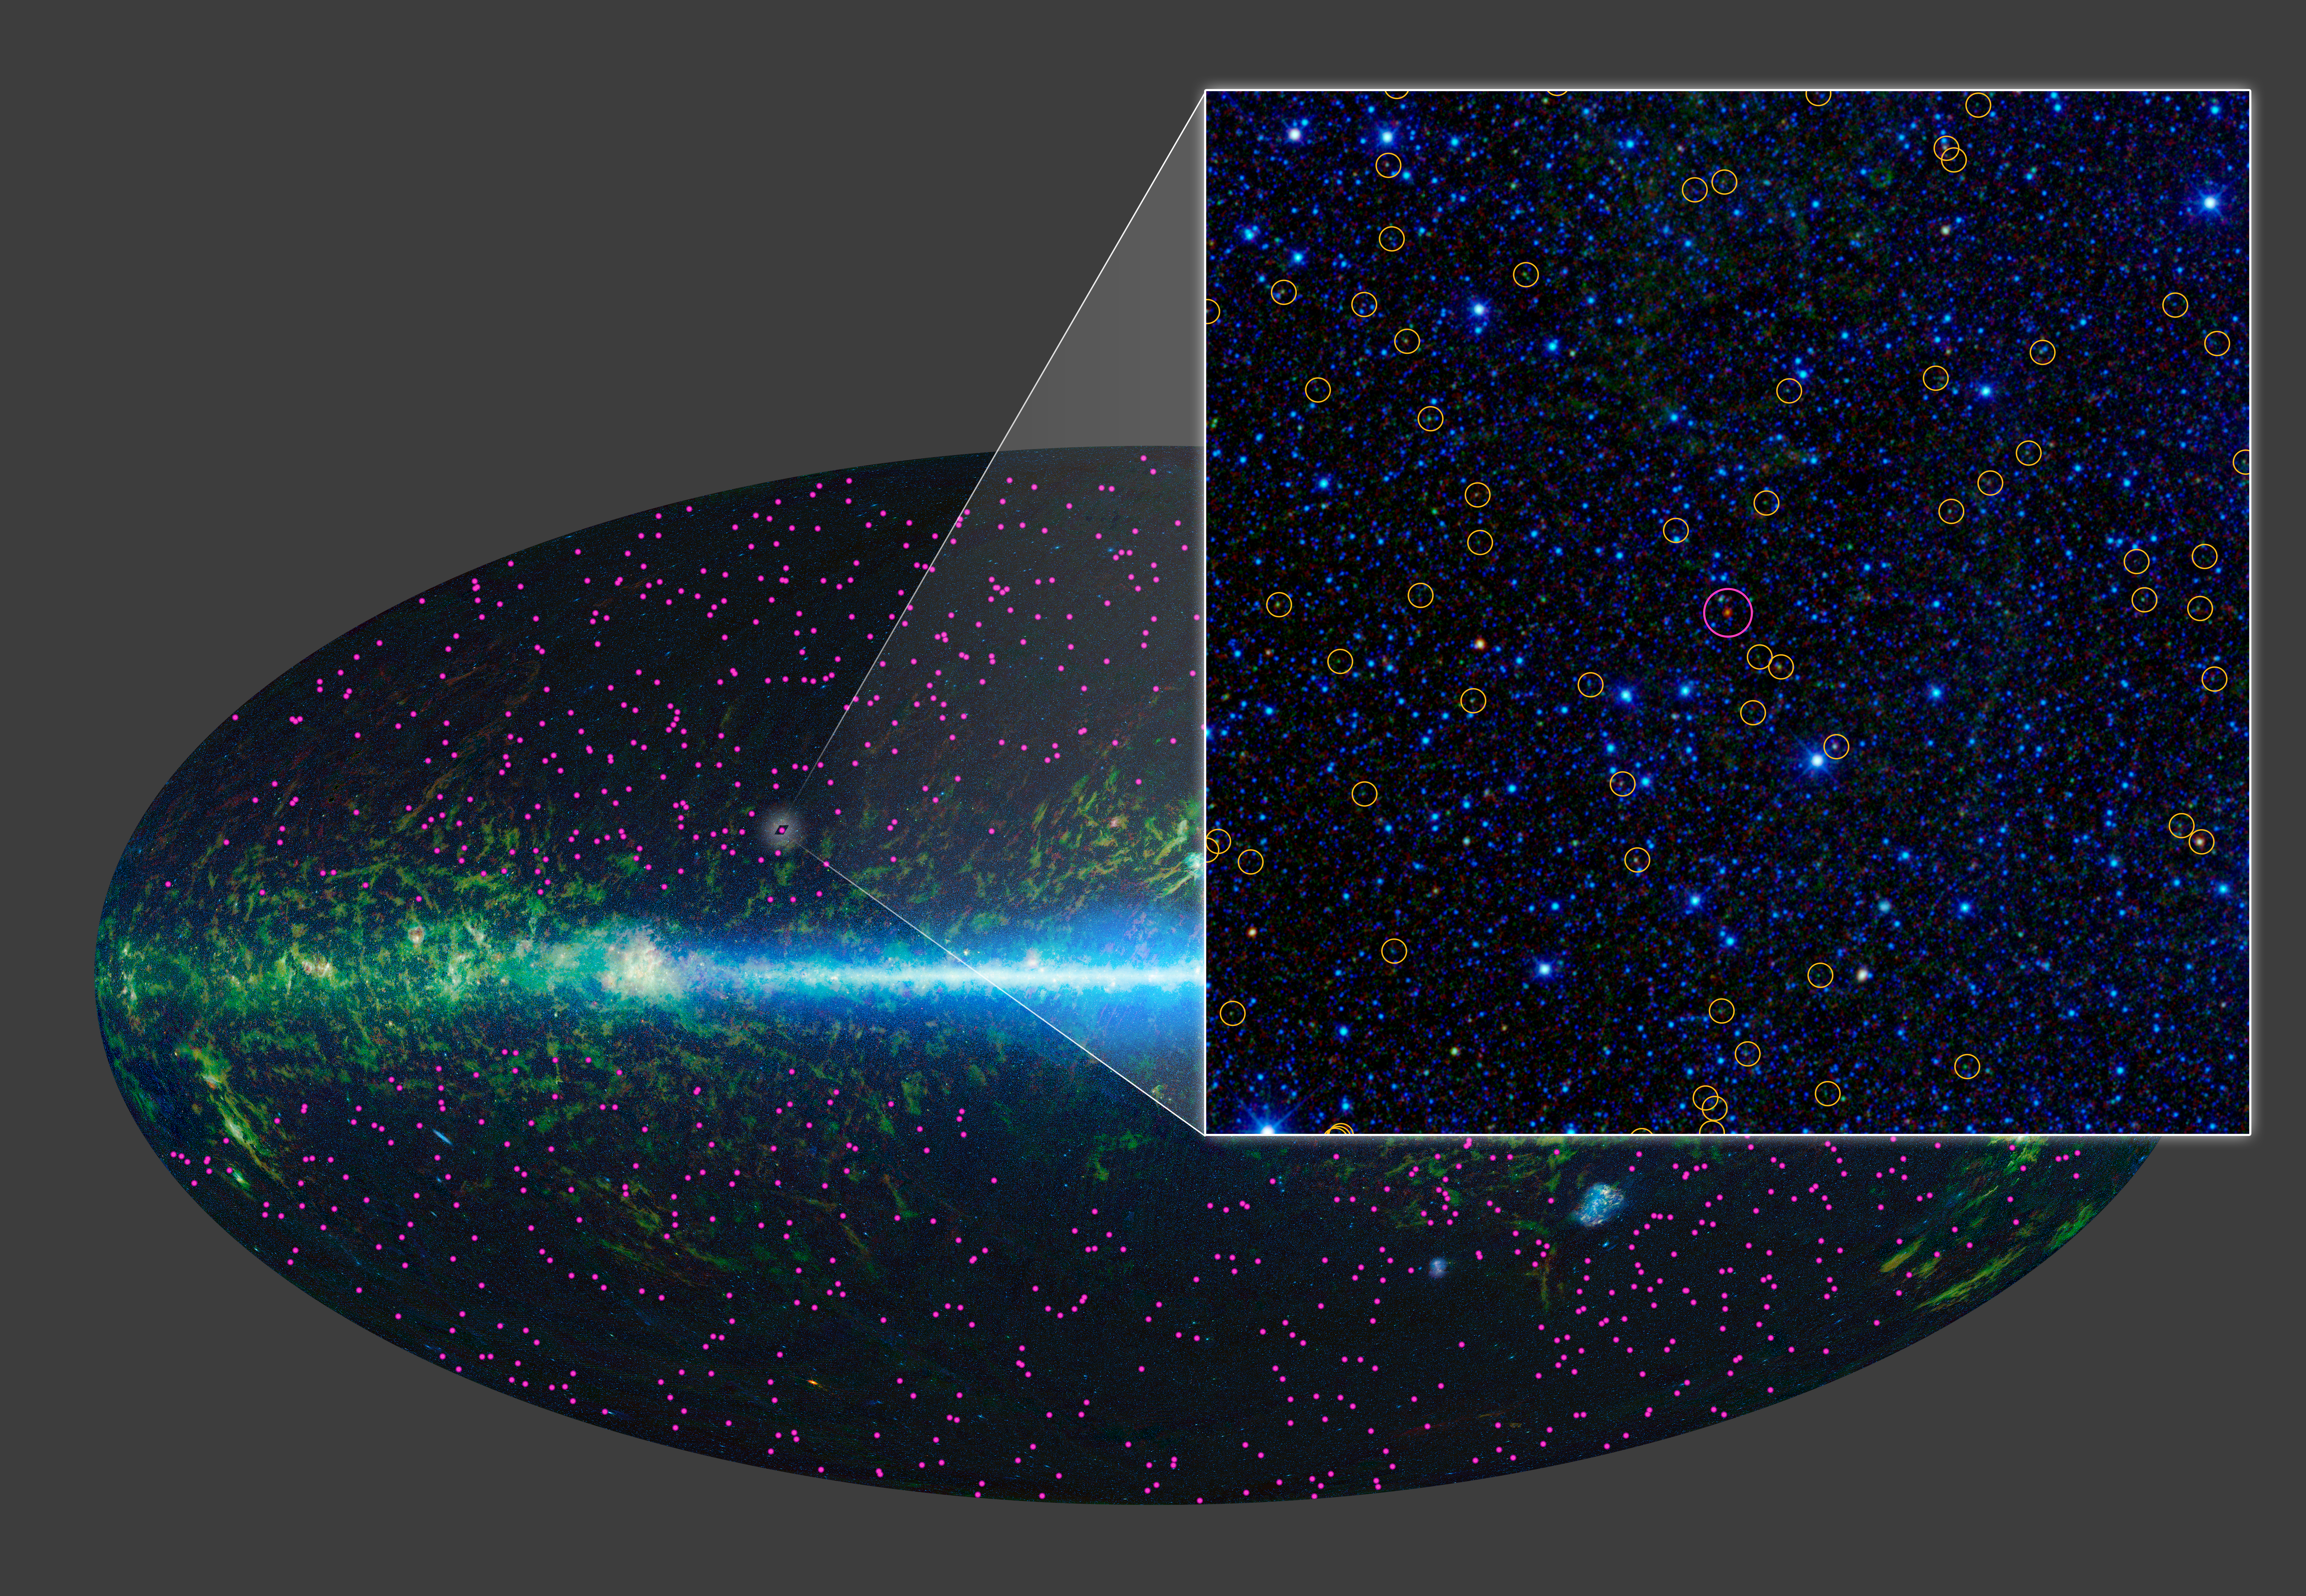

Extremely Bright and Extremely Rare

This image zooms in on the region around the first “hot DOG” (red object in magenta circle), discovered by NASA’s Wide-field Infrared Survey Explorer, or WISE. Hot DOGs are hot dust-obscured galaxies. Follow-up observations with the W.M. Keck Observatory on Mauna Kea, Hawaii, show this source is over 10 billion light-years away. It puts out at least 37 trillion times as much energy as the sun.

WISE has identified 1,000 similar candidate objects over the entire sky (magenta dots). These extremely dusty, brilliant objects are much more rare than the millions of active supermassive black holes also found by WISE (yellow circles).

NASA’s Jet Propulsion Laboratory, Pasadena, Calif., manages, and operated WISE for NASA’s Science Mission Directorate. The spacecraft was put into hibernation mode after it scanned the entire sky twice, completing its main objectives. Edward Wright is the principal investigator and is at UCLA. The mission was selected competitively under NASA’s Explorers Program managed by the agency’s Goddard Space Flight Center in Greenbelt, Md. The science instrument was built by the Space Dynamics Laboratory in Logan, Utah. The spacecraft was built by Ball Aerospace & Technologies Corp. in Boulder, Colo. Science operations and data processing take place at the Infrared Processing and Analysis Center at the California Institute of Technology in Pasadena. Caltech manages JPL for NASA.

Credit: NASA/JPL-Caltech/UCLA